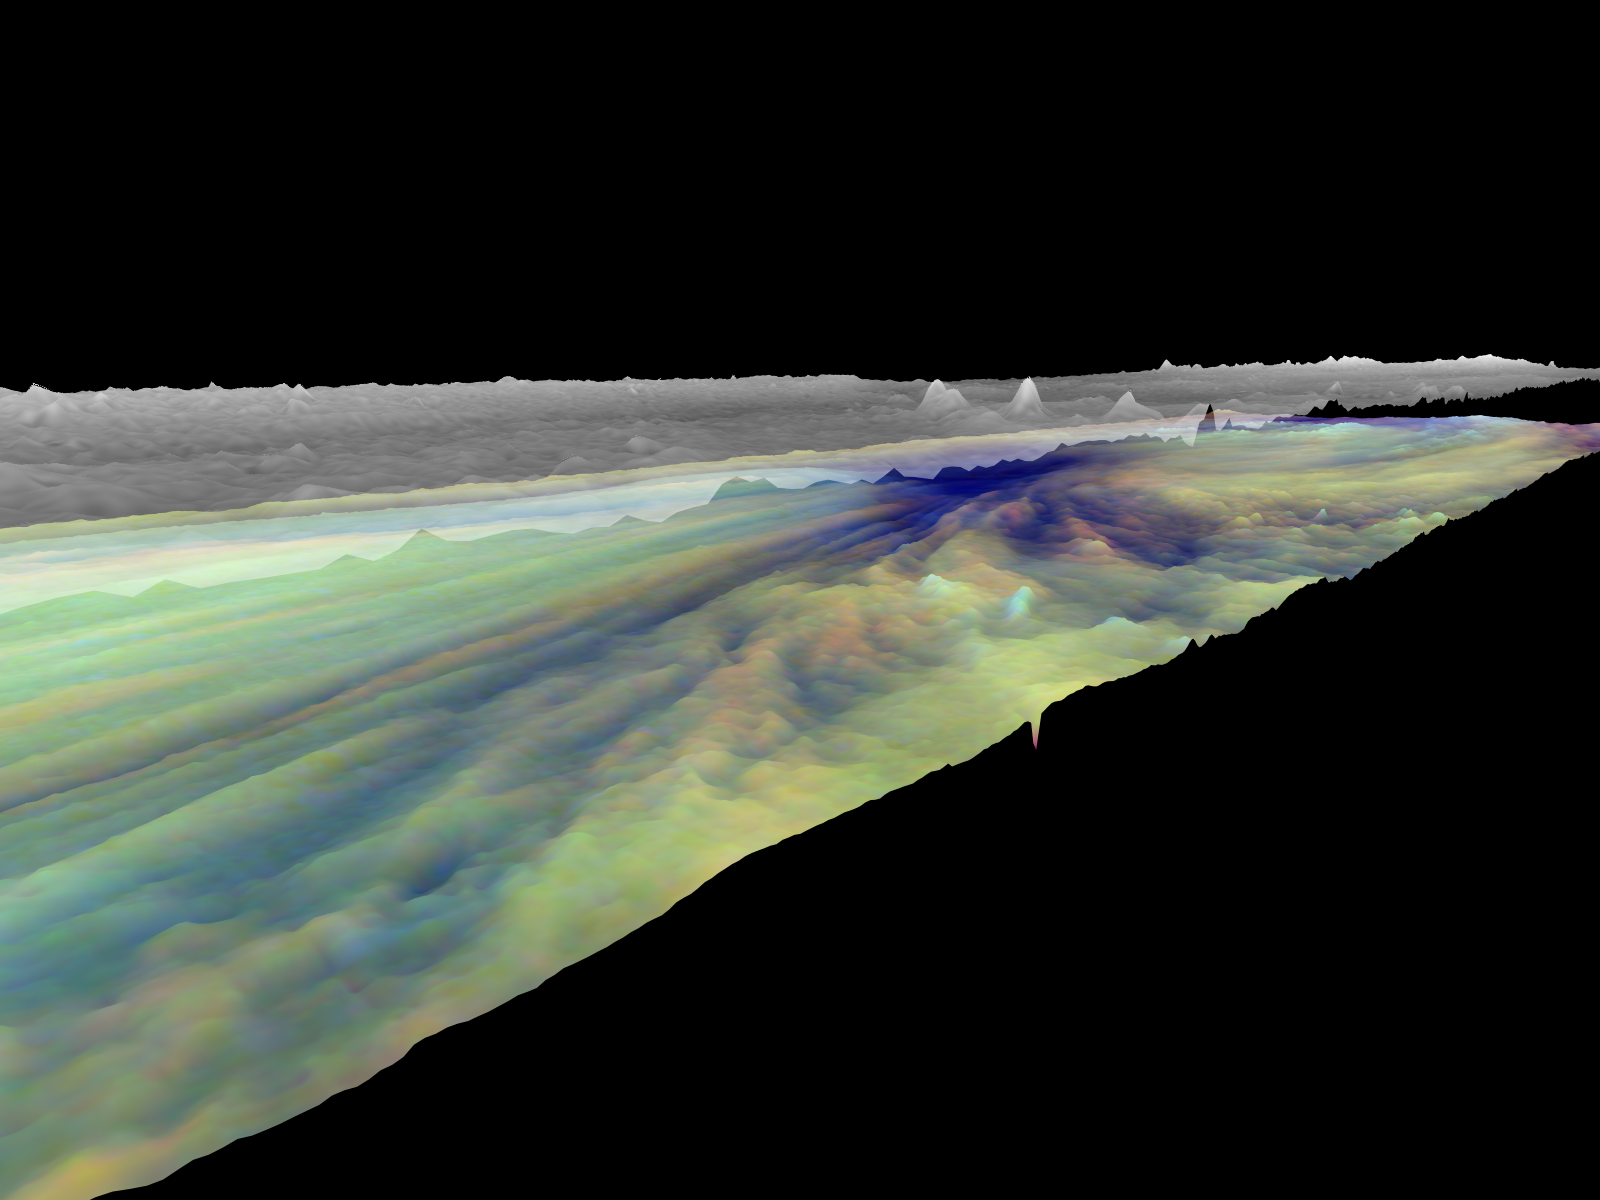

Three dimensional Visualization of Jupiter’s Equatorial Region

Frames from a three dimensional visualization of Jupiter’s equatorial region. The images used cover an area of 34,000 kilometers by 11,000 kilometers (about 21,100 by 6,800 miles) near an equatorial “hotspot” similar to the site where the probe from NASA’s Galileo spacecraft entered Jupiter’s atmosphere on December 7th, 1995. These features are holes in the bright, reflective, equatorial cloud layer where warmer thermal emission from Jupiter’s deep atmosphere can pass through. The circulation patterns observed here along with the composition measurements from the Galileo Probe suggest that dry air may be converging and sinking over these regions, maintaining their cloud-free appearance. The bright clouds to the right of the hotspot as well as the other bright features may be examples of upwelling of moist air and condensation.

This frame is a view from the southwest looking northeast, from an altitude just above the high haze layer. The streaks in the lower cloud leading towards the hotspot are visible. The upper haze layer is mostly flat, with notable small peaks that can be matched with features in the lower cloud. In reality, these areas may represent a continuous vertical cloud column.

Galileo is the first spacecraft to image Jupiter in near-infrared light (which is invisible to the human eye) using three filters at 727, 756, and 889 nanometers (nm). Because light at these three wavelengths is absorbed at different altitudes by atmospheric methane, a comparison of the resulting images reveals information about the heights of clouds in Jupiter’s atmosphere. This information can be visualized by rendering cloud surfaces with the appropriate height variations.

The visualization reduces Jupiter’s true cloud structure to two layers. The height of a high haze layer is assumed to be proportional to the reflectivity of Jupiter at 889 nm. The height of a lower tropospheric cloud is assumed to be proportional to the reflectivity at 727 nm divided by that at 756 nm. This model is overly simplistic, but is based on more sophisticated studies of Jupiter’s cloud structure. The upper and lower clouds are separated in the rendering by an arbitrary amount, and the height variations are exaggerated by a factor of 25.

The lower cloud is colored using the same false color scheme used in previously released image products, assigning red, green, and blue to the 756, 727, and 889 nanometer mosaics, respectively. Light bluish clouds are high and thin, reddish clouds are low, and white clouds are high and thick. The dark blue hotspot in the center is a hole in the lower cloud with an overlying thin haze.

The images used cover latitudes 1 to 10 degrees and are centered at longitude 336 degrees west. The smallest resolved features are tens of kilometers in size. These images were taken on December 17, 1996, at a range of 1.5 million kilometers (about 930,000 miles) by the Solid State Imaging (CCD) system on NASA’s Galileo spacecraft.

The Jet Propulsion Laboratory, Pasadena, CA manages the Galileo mission for NASA’s Office of Space Science, Washington, DC. JPL is an operating division of California Institute of Technology (Caltech).

Credit: NASA/JPL-Caltech